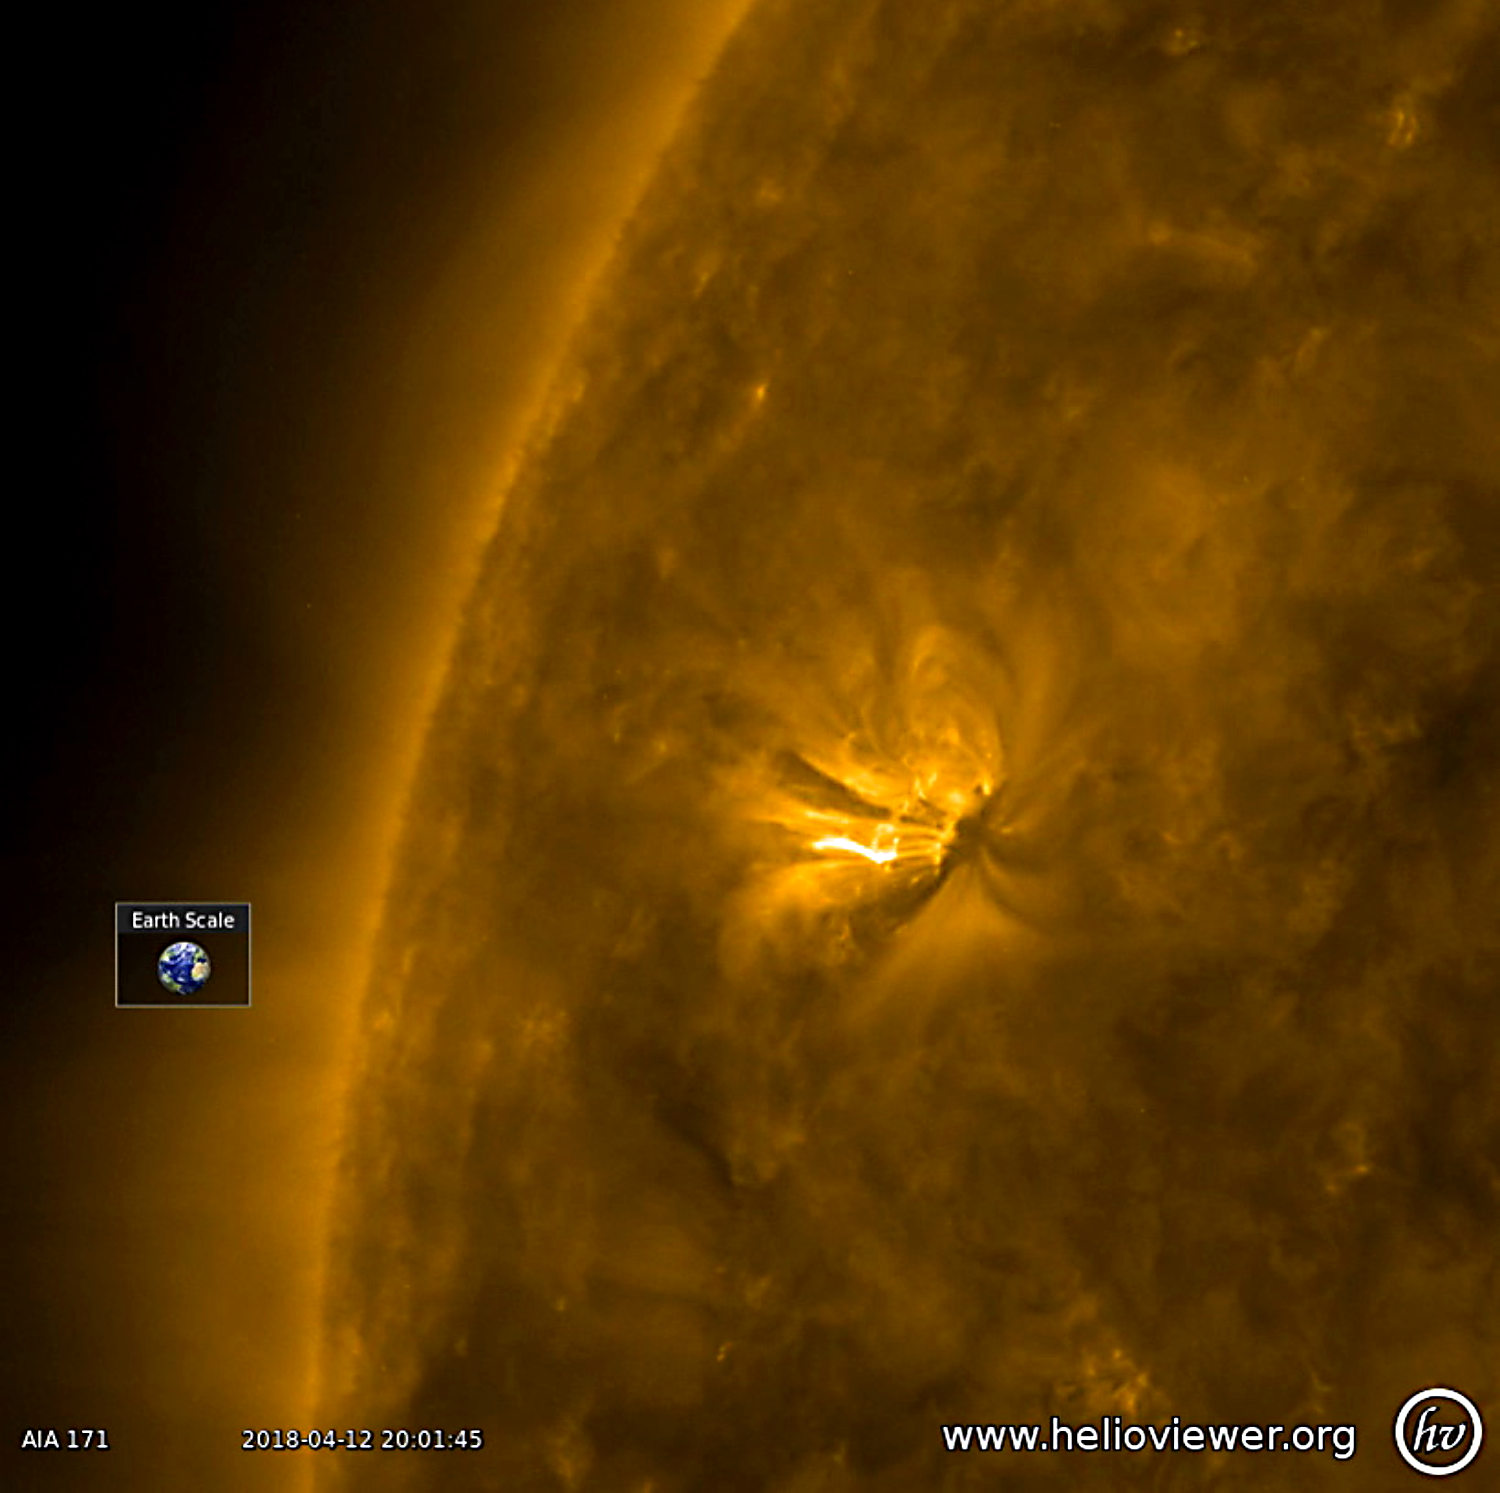

Active Region Coming Around the Bend

A good-sized active region with bright, towering arches began to rotate into view (Apr. 18-19, 2018). The arches consist of charged particles spiraling along magnetic field lines revealed in this wavelength of extreme ultraviolet light. They rise up above the sun’s surface many times the size of Earth. The video covers just 16 hours of activity. We will keep our eyes on this region to see if it has the kind of dynamism to produce solar storms.

Movies
PIA22430_Active_region171_big.mp4
PIA22430_Active_region171_sm.mp4

SDO is managed by NASA’s Goddard Space Flight Center, Greenbelt, Maryland, for NASA’s Science Mission Directorate, Washington. Its Atmosphere Imaging Assembly was built by the Lockheed Martin Solar Astrophysics Laboratory (LMSAL), Palo Alto, California.

Credit: NASA/GSFC/Solar Dynamics Observatory